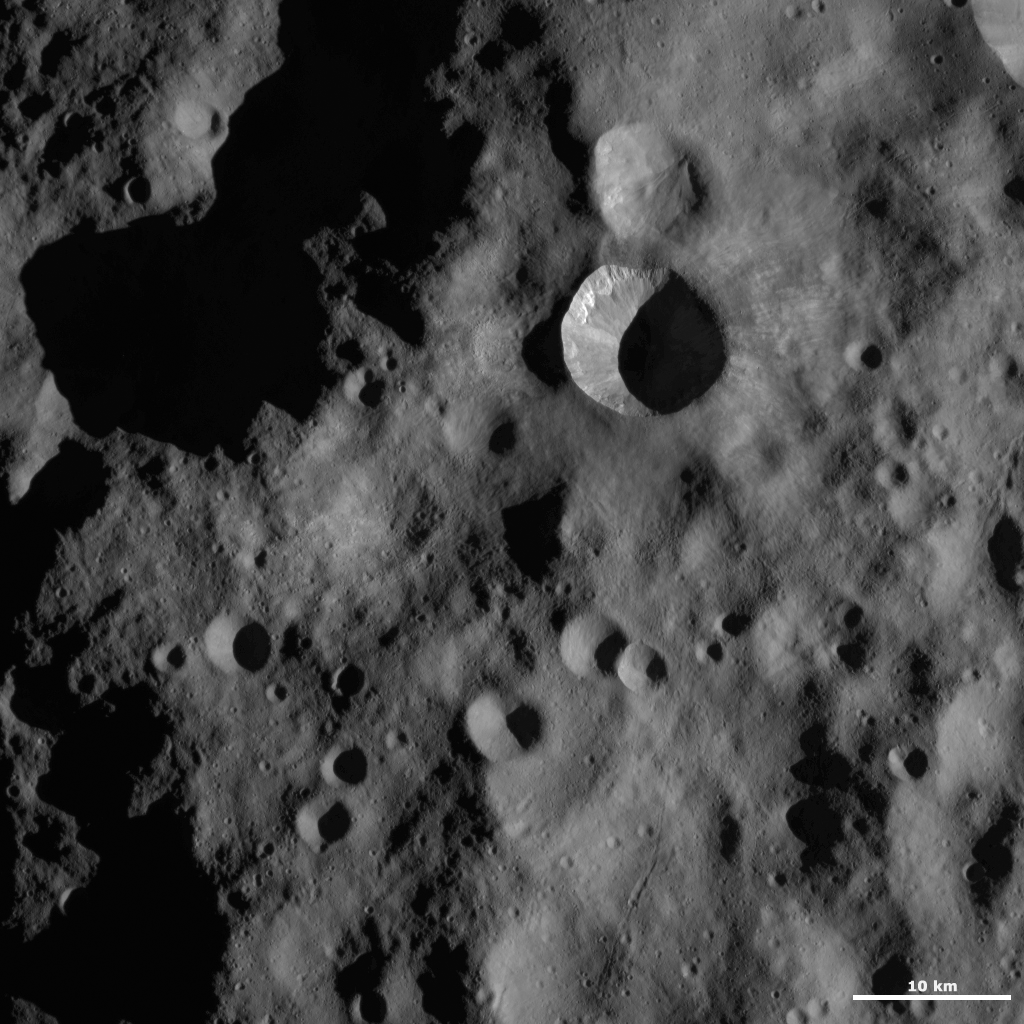

Arruntia Crater

This Dawn framing camera (FC) image of Vesta shows Arruntia crater, which is the large crater offset to the top right of the center of the image. Slightly over half of Arruntia crater is covered in a large shadow. But, the non-shadowed part of Arruntia shows impressive details. There is bright material cropping out slightly below the left rim and just below the top and bottom rims there are distinct ridges of material, which are probably formed by material from the rim cascading down towards the center of Arruntia. Hummocky slumps of material can be seen on the lower parts of the interior of Arruntia crater. Arruntia crater is probably one of the freshest craters in this image because it has a sharp, distinct rim and because of the range of preserved features in its interior. Younger craters tend to be the ones that have suites of features within them because not enough time has passed for the features to be erased.

This image is located in Vesta’s Bellicia quadrangle, in Vesta’s northern hemisphere. NASA’s Dawn spacecraft obtained this image with its framing camera on Oct. 24, 2011. This image was taken through the camera’s clear filter. The distance to the surface of Vesta is 700 kilometers (435 miles) and the image has a resolution of about 63 meters (207 feet) per pixel. This image was acquired during the HAMO (high-altitude mappig orbit) phase of the mission.

The Dawn mission to Vesta and Ceres is managed by NASA’s Jet Propulsion Laboratory, a division of the California Institute of Technology in Pasadena, for NASA’s Science Mission Directorate, Washington D.C. UCLA is responsible for overall Dawn mission science. The Dawn framing cameras have been developed and built under the leadership of the Max Planck Institute for Solar System Research, Katlenburg-Lindau, Germany, with significant contributions by DLR German Aerospace Center, Institute of Planetary Research, Berlin, and in coordination with the Institute of Computer and Communication Network Engineering, Braunschweig. The framing camera project is funded by the Max Planck Society, DLR, and NASA/JPL.

Credit: NASA/JPL-Caltech/UCLA/MPS/DLR/IDA